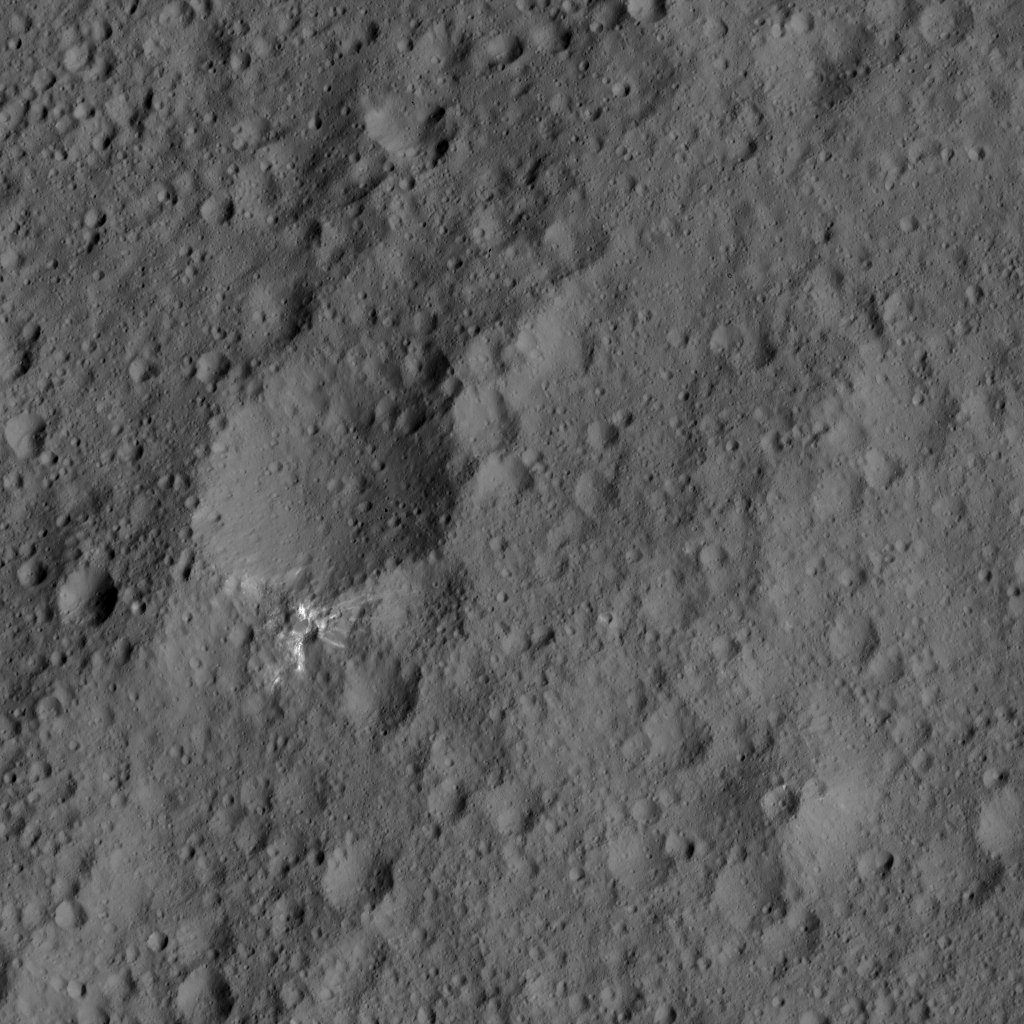

Dawn LAMO Image 193

This image from NASA’s Dawn spacecraft shows an area of Ceres that includes a small, bright crater. The image is centered at 3.4 degrees north latitude, 115 degrees east longitude.

Dawn took this image on June 6, 2016, from its low-altitude mapping orbit, at a distance of about 240 miles (385 kilometers) above the surface. The image resolution is 120 feet (35 meters) per pixel.

Dawn’s mission is managed by JPL for NASA’s Science Mission Directorate in Washington. Dawn is a project of the directorate’s Discovery Program, managed by NASA’s Marshall Space Flight Center in Huntsville, Alabama. UCLA is responsible for overall Dawn mission science. Orbital ATK, Inc., in Dulles, Virginia, designed and built the spacecraft. The German Aerospace Center, the Max Planck Institute for Solar System Research, the Italian Space Agency and the Italian National Astrophysical Institute are international partners on the mission team.

Credit: NASA/JPL-Caltech/UCLA/MPS/DLR/IDA